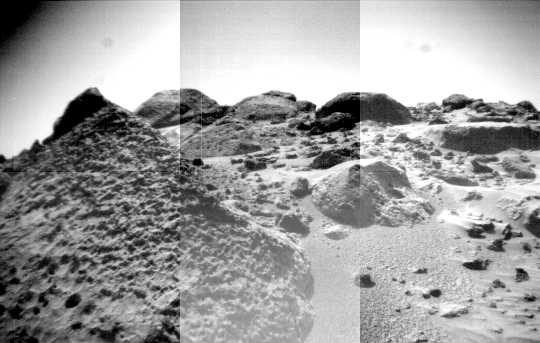

Mosaic of “Wedge,” “Shark,” “Half-Dome,” “Moe” and “Flat Top”

The front cameras aboard the rover Sojourner imaged several prominent rocks on Sol 44. The highly-textured rock at left is Wedge, and in the background from left to right are “Shark,” “Half-Dome,” and “Moe.” The rectangular rock at right is Flat Top, which earlier close-up images revealed to be made up of elongated pits, possibly made by vesicles from volcanic outgassing or etches caused by weathering.

Mars Pathfinder is the second in NASA’s Discovery program of low-cost spacecraft with highly focused science goals. The Jet Propulsion Laboratory, Pasadena, CA, developed and manages the Mars Pathfinder mission for NASA’s Office of Space Science, Washington, D.C. JPL is a division of the California Institute of Technology (Caltech).

Photojournal note: Sojourner spent 83 days of a planned seven-day mission exploring the Martian terrain, acquiring images, and taking chemical, atmospheric and other measurements. The final data transmission received from Pathfinder was at 10:23 UTC on September 27, 1997. Although mission managers tried to restore full communications during the following five months, the successful mission was terminated on March 10, 1998.

Credit: NASA/JPL